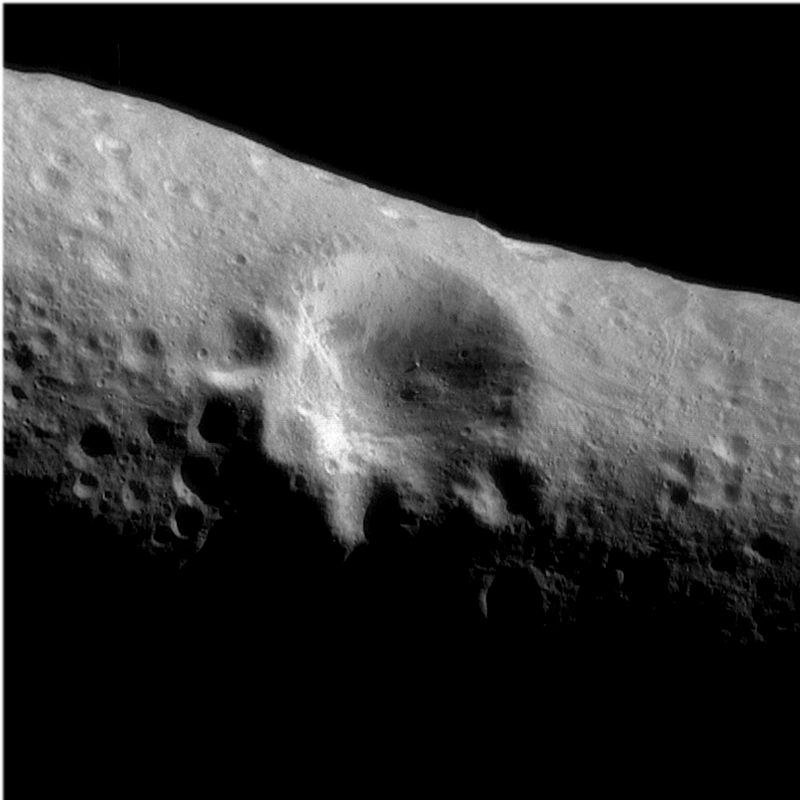

Large Crater on Eros

This image mosaic of the large crater at Eros’ center was taken on March 3, 2000 during an optical navigation imaging sequence from a range of 127 miles (204 kilometers). This same area was imaged following orbit insertion at a range of approximately 210 miles (330 kilometers) on February 14th. This picture resolves features as small as 65 feet (20 meters) across compared to the resolution of 100 feet (30 meters) in the earlier image. The shadow cast by the boulder near the floor of the crater is now visible. The walls of the crater display some distinctive variations in their albedo or reflectivity. The upper part of the walls tend to be bright, while the lower portions of the walls and the crater floor show patches of darker or less reflective materials. These albedo patterns are also visible on other crater walls. To the right of the large crater, two sets of closely spaced orthogonal grooves are visible.

Built and managed by The Johns Hopkins University Applied Physics Laboratory, Laurel, Maryland, NEAR was the first spacecraft launched in NASA’s Discovery Program of low-cost, small-scale planetary missions. See the NEAR web page at http://near.jhuapl.edu/ for more details.

Credit: NASA/JPL/JHUAPL